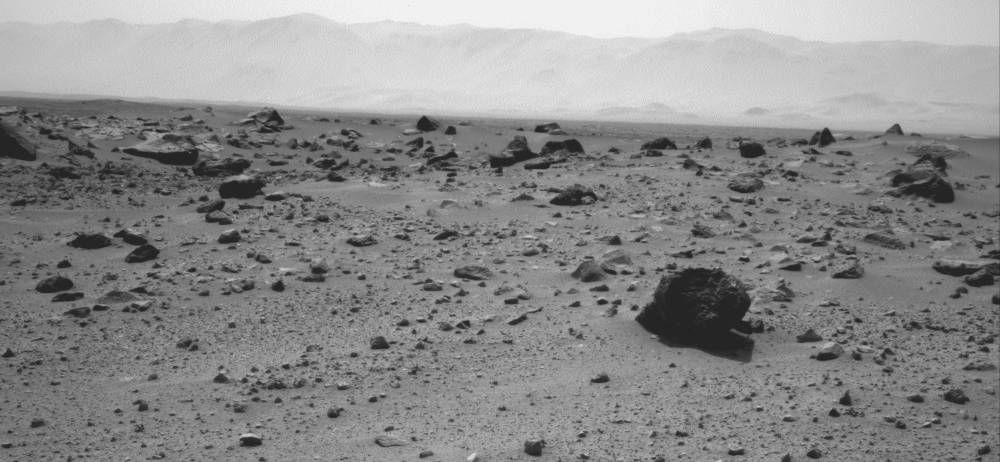

Westward View from Curiosity on Sol 347

NASA’s Mars rover Curiosity used the Navigation Camera (Navcam) on its mast to record this westward look on the 347th Martian day, or sol, of the rover’s work on Mars (July 28, 2013). The rover had completed a southwestward drive of 60.1 meters on that sol.

The prominent rock in the right foreground, informally named “East Bull Rock,” is about 20 inches (half a meter) high. The rock-studded local rise dominating the image is called “Elsie Mountain.” A distant portion of the rim of Gale Crater is visible in the upper portion of the view.

NASA’s Jet Propulsion Laboratory, a division of the California Institute of Technology, Pasadena, manages the Mars Science Laboratory Project for NASA’s Science Mission Directorate, Washington. JPL designed and built the project’s Curiosity rover.

Credit: NASA/JPL-Caltech